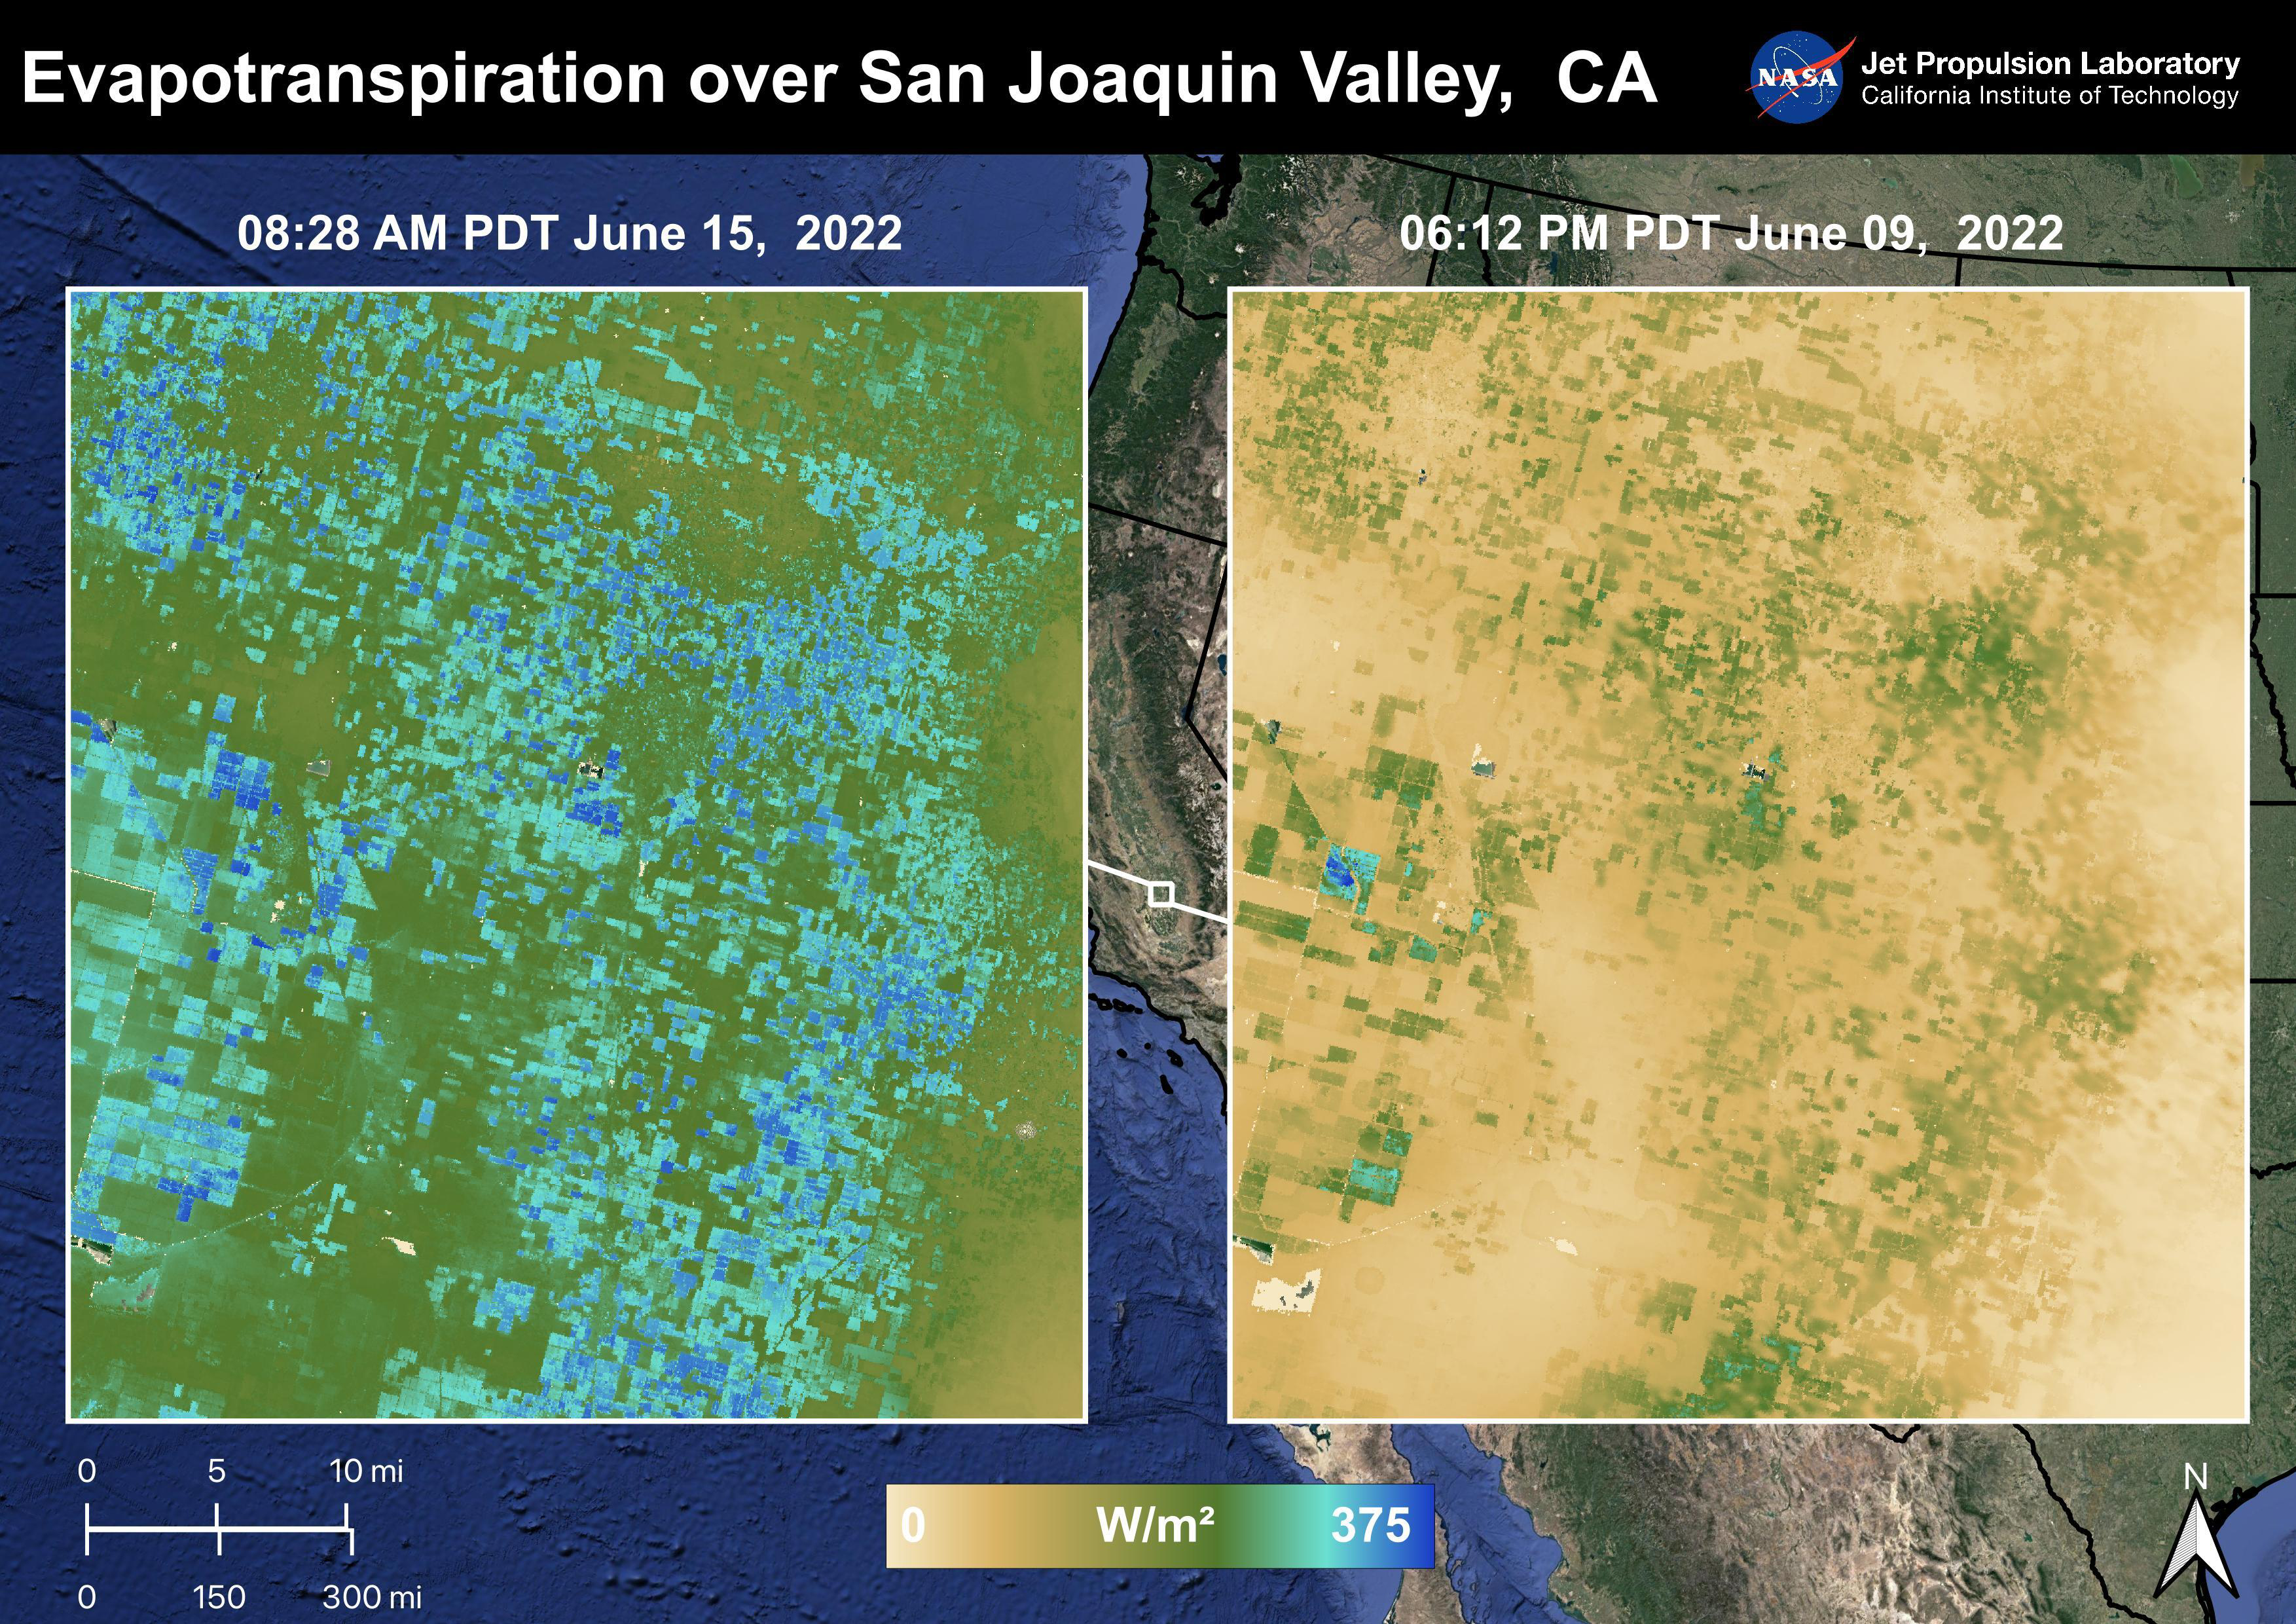

Evapotranspiration over San Joaquin Valley

The Central Valley, CA is one of the most productive agricultural regions in the United States and the world. As California is in a continuing drought, it is important to monitor agricultural plant life to ensure maximized productivity. ECOSTRESS has the ability to monitor Evapotranspiration over agricultural fields. This Evapotranspiration image on the right was captured on June 09, 2022 at 06:12 PM PDT. The image on the left was captured by ECOSTRESS on June 15, 2022 at 08:27 AM PDT. Blue indicates high water use while brown indicates dry conditions.

ECOSTRESS is a thermal instrument on the International Space Station that measures the temperature of the ground, which is hotter than the air temperature during the day. It was launched to the space station in 2018. Its primary mission is to identify critical thresholds of water use and water stress in plants and to detect the timing, location, and predictive factors leading to plant water uptake decline and/or cessation. The nature of the high-resolution data provided by ECOSTRESS allows it to record heat related phenomena such as heat waves and wildfires.

The ECOSTRESS mission launched to the International Space Station on June 29, 2018. NASA’s Jet Propulsion Laboratory, a division of Caltech in Pasadena, California, built and manages the mission for the Earth Science Division in the Science Mission Directorate at NASA Headquarters in Washington. ECOSTRESS is an Earth Venture Instrument mission; the program is managed by NASA’s Earth System Science Pathfinder program at NASA’s Langley Research Center in Hampton, Virginia.

Credit: NASA/JPL-Caltech